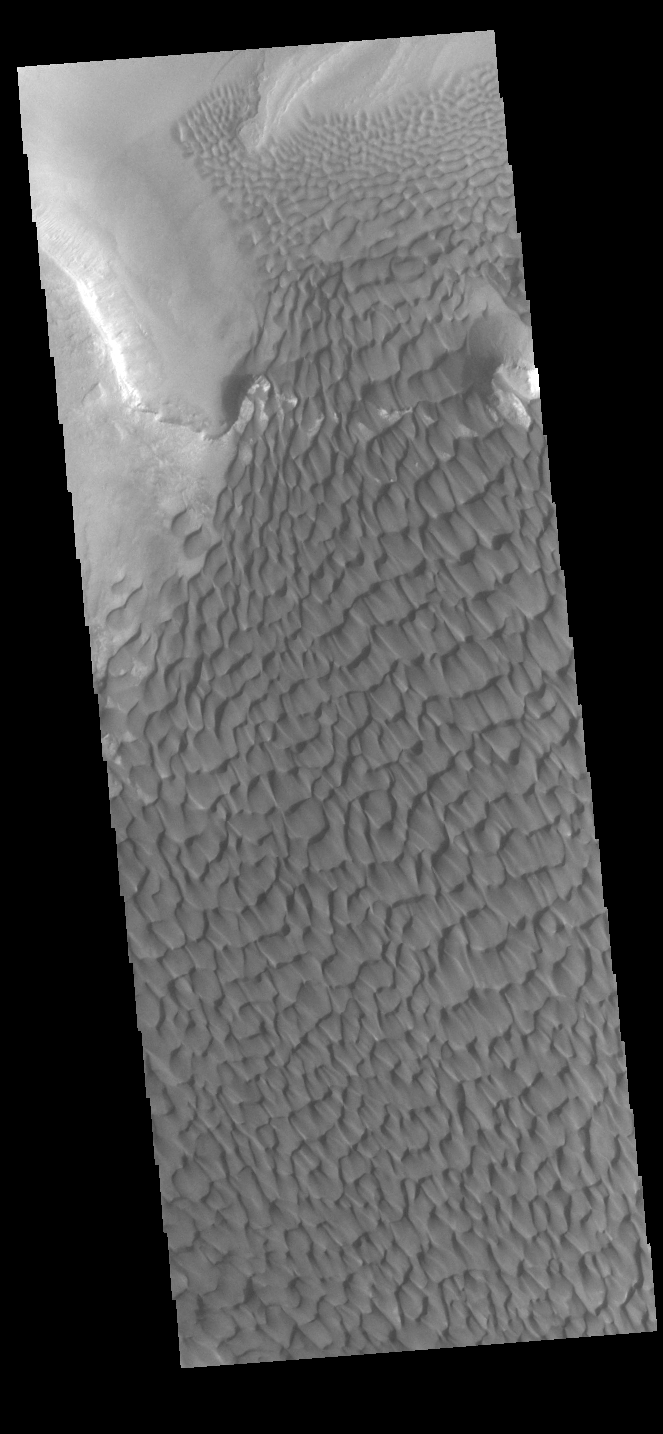

Rabe Crater Dunes

The large sand sheet with surface dune forms seen in this VIS image is located on the complex floor of Rabe Crater. The sand is likely derived by erosion into the deposit that fills most of the crater floor, creating a pit which hosts the dunes. This crater morphology is unique to Rabe Crater. Rabe Crater is located in Noachis Terra and is 108km in diameter (67 miles).

Credit: NASA/JPL-Caltech/ASU